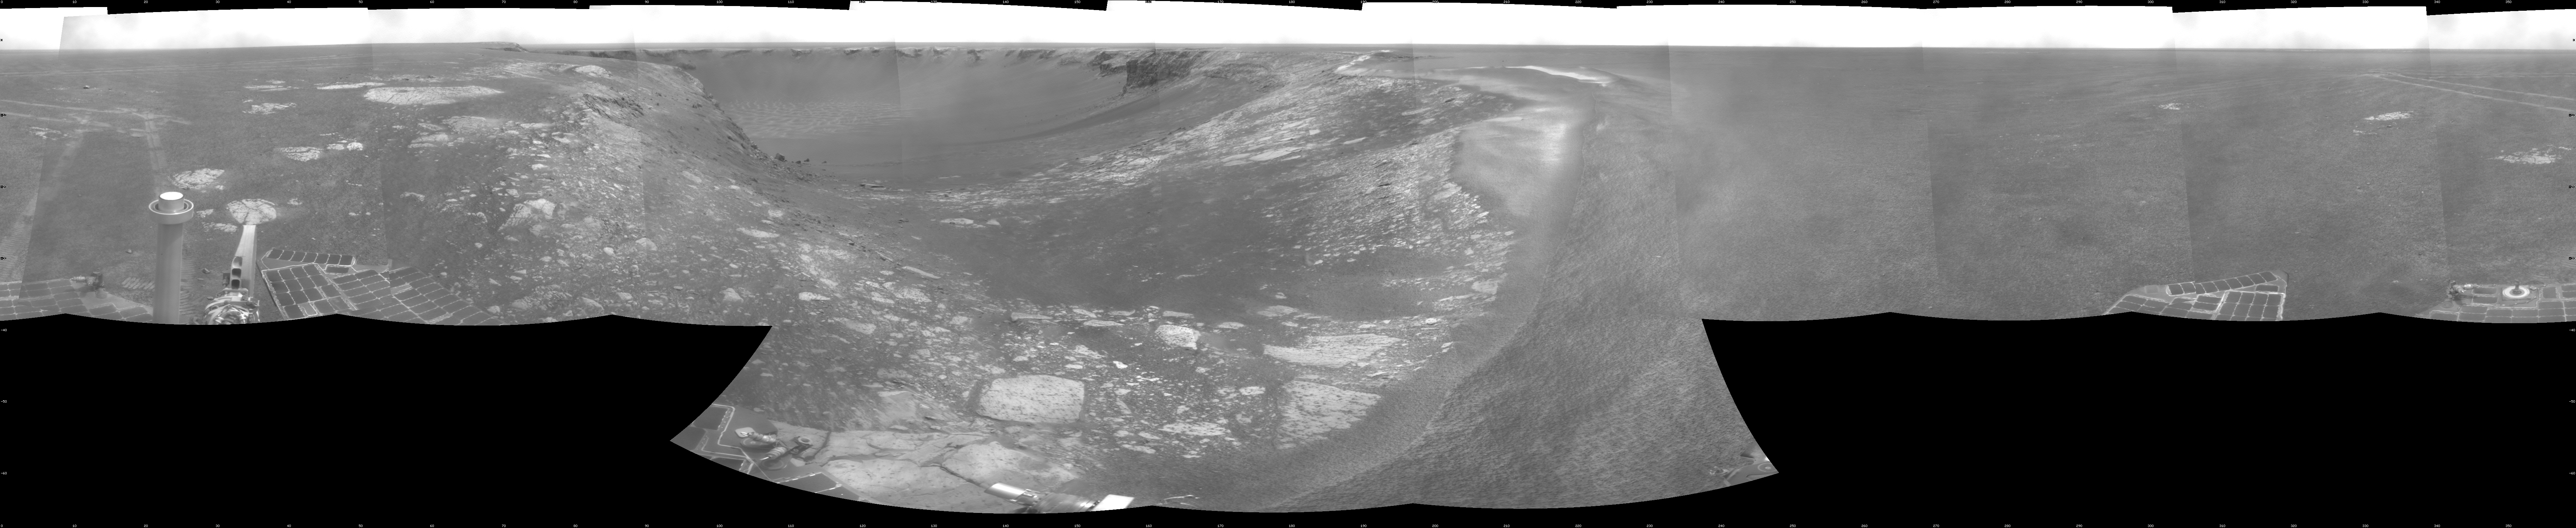

Forty Meters from Entry to Victoria Crater

NASA’s Mars Exploration Rover Opportunity used its navigation camera during the rover’s 1,278th Martian day, or sol, (Aug. 28, 2007) to take the images combined into this view. The rover was perched at the lip of Victoria Crater, which is about 800 meters (one-half mile) in diameter.

After assessment of possible routes for Opportunity to descend into the crater, the rover team selected a site farther to the right along the rim. That selected entry point lies near the ripple of bright soil visible just outside the crater near the top center of this scene. The driving distance for Opportunity from the Sol 1,278 viewpoint to the selected entry point is about 40 meters (about 130 feet).

This view is presented as a cylindrical projection with geometric seam correction.

Credit: NASA/JPL-Caltech